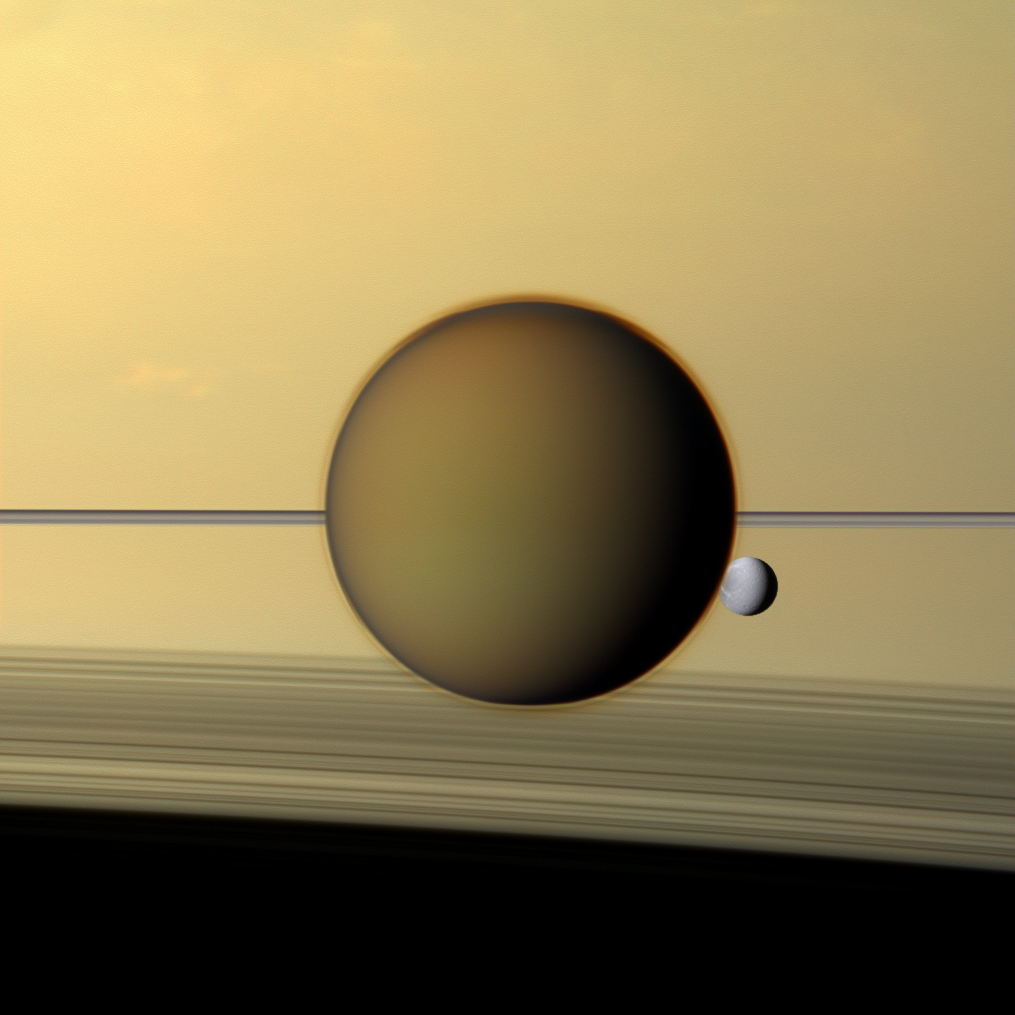

Titan and Dione

Saturn’s fourth-largest moon, Dione, can be seen through the haze of the planet’s largest moon, Titan, in this view of the two posing before the planet and its rings from NASA’s Cassini spacecraft.

The north polar hood can be seen on Titan appearing as a detached layer at the top of the moon here. See PIA08137 and PIA09739 to learn more about Titan’s atmosphere and the north polar hood.

See PIA10560 and PIA07638 to learn more about and see a closer view of the wisps on Dione’s trailing hemisphere, which appear as bright streaks here.

This view looks toward the sides of Titan (3,200 miles or 5,150 kilometers across) and Dione (698 miles or 1,123 kilometers across) facing away from Saturn. North is up on the moons. This view looks toward the northern, sunlit side of the rings from just above the ring plane.

Images taken using red, green and blue spectral filters were combined to create this natural color view. The images were obtained with the Cassini spacecraft narrow-angle camera on May 21, 2011, at a distance of approximately 1.4 million miles (2.3 million kilometers) from Titan and 2 million miles (3.2 million kilometers) from Dione. Image scale is 9 miles (14 kilometers) per pixel on Titan and 12 miles (19 kilometers) on Dione.

The Cassini-Huygens mission is a cooperative project of NASA, the European Space Agency and the Italian Space Agency. The Jet Propulsion Laboratory, a division of the California Institute of Technology in Pasadena, manages the Cassini-Huygens mission for NASA’s Science Mission Directorate, Washington. The Cassini orbiter and its two onboard cameras were designed, developed and assembled at JPL. The imaging team is based at the Space Science Institute in Boulder, Colo.

Credit: NASA/JPL-Caltech/Space Science Institute